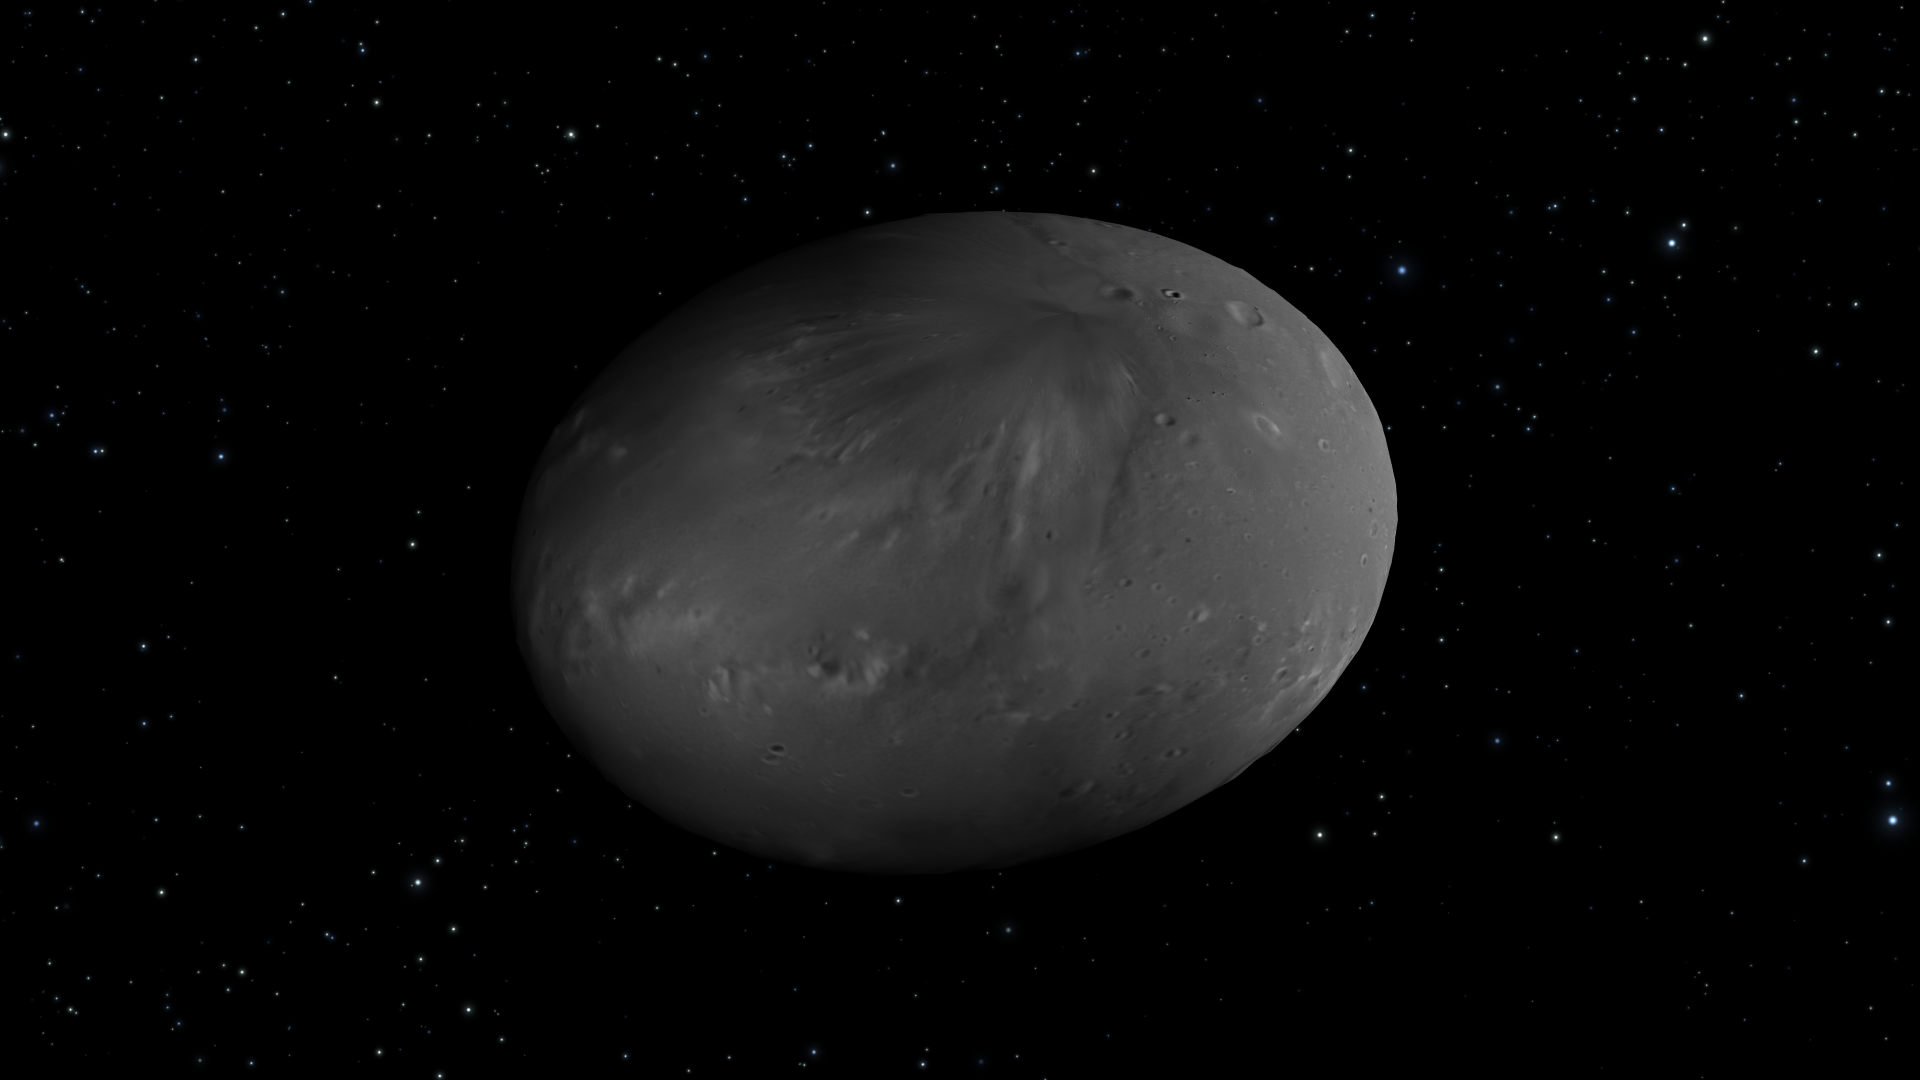

Artist’s View of Nix Rotation, Frame 7

Object Name: Nix

Credit: NASA, ESA, M. Showalter (SETI Institute), and G. Bacon (STScI)